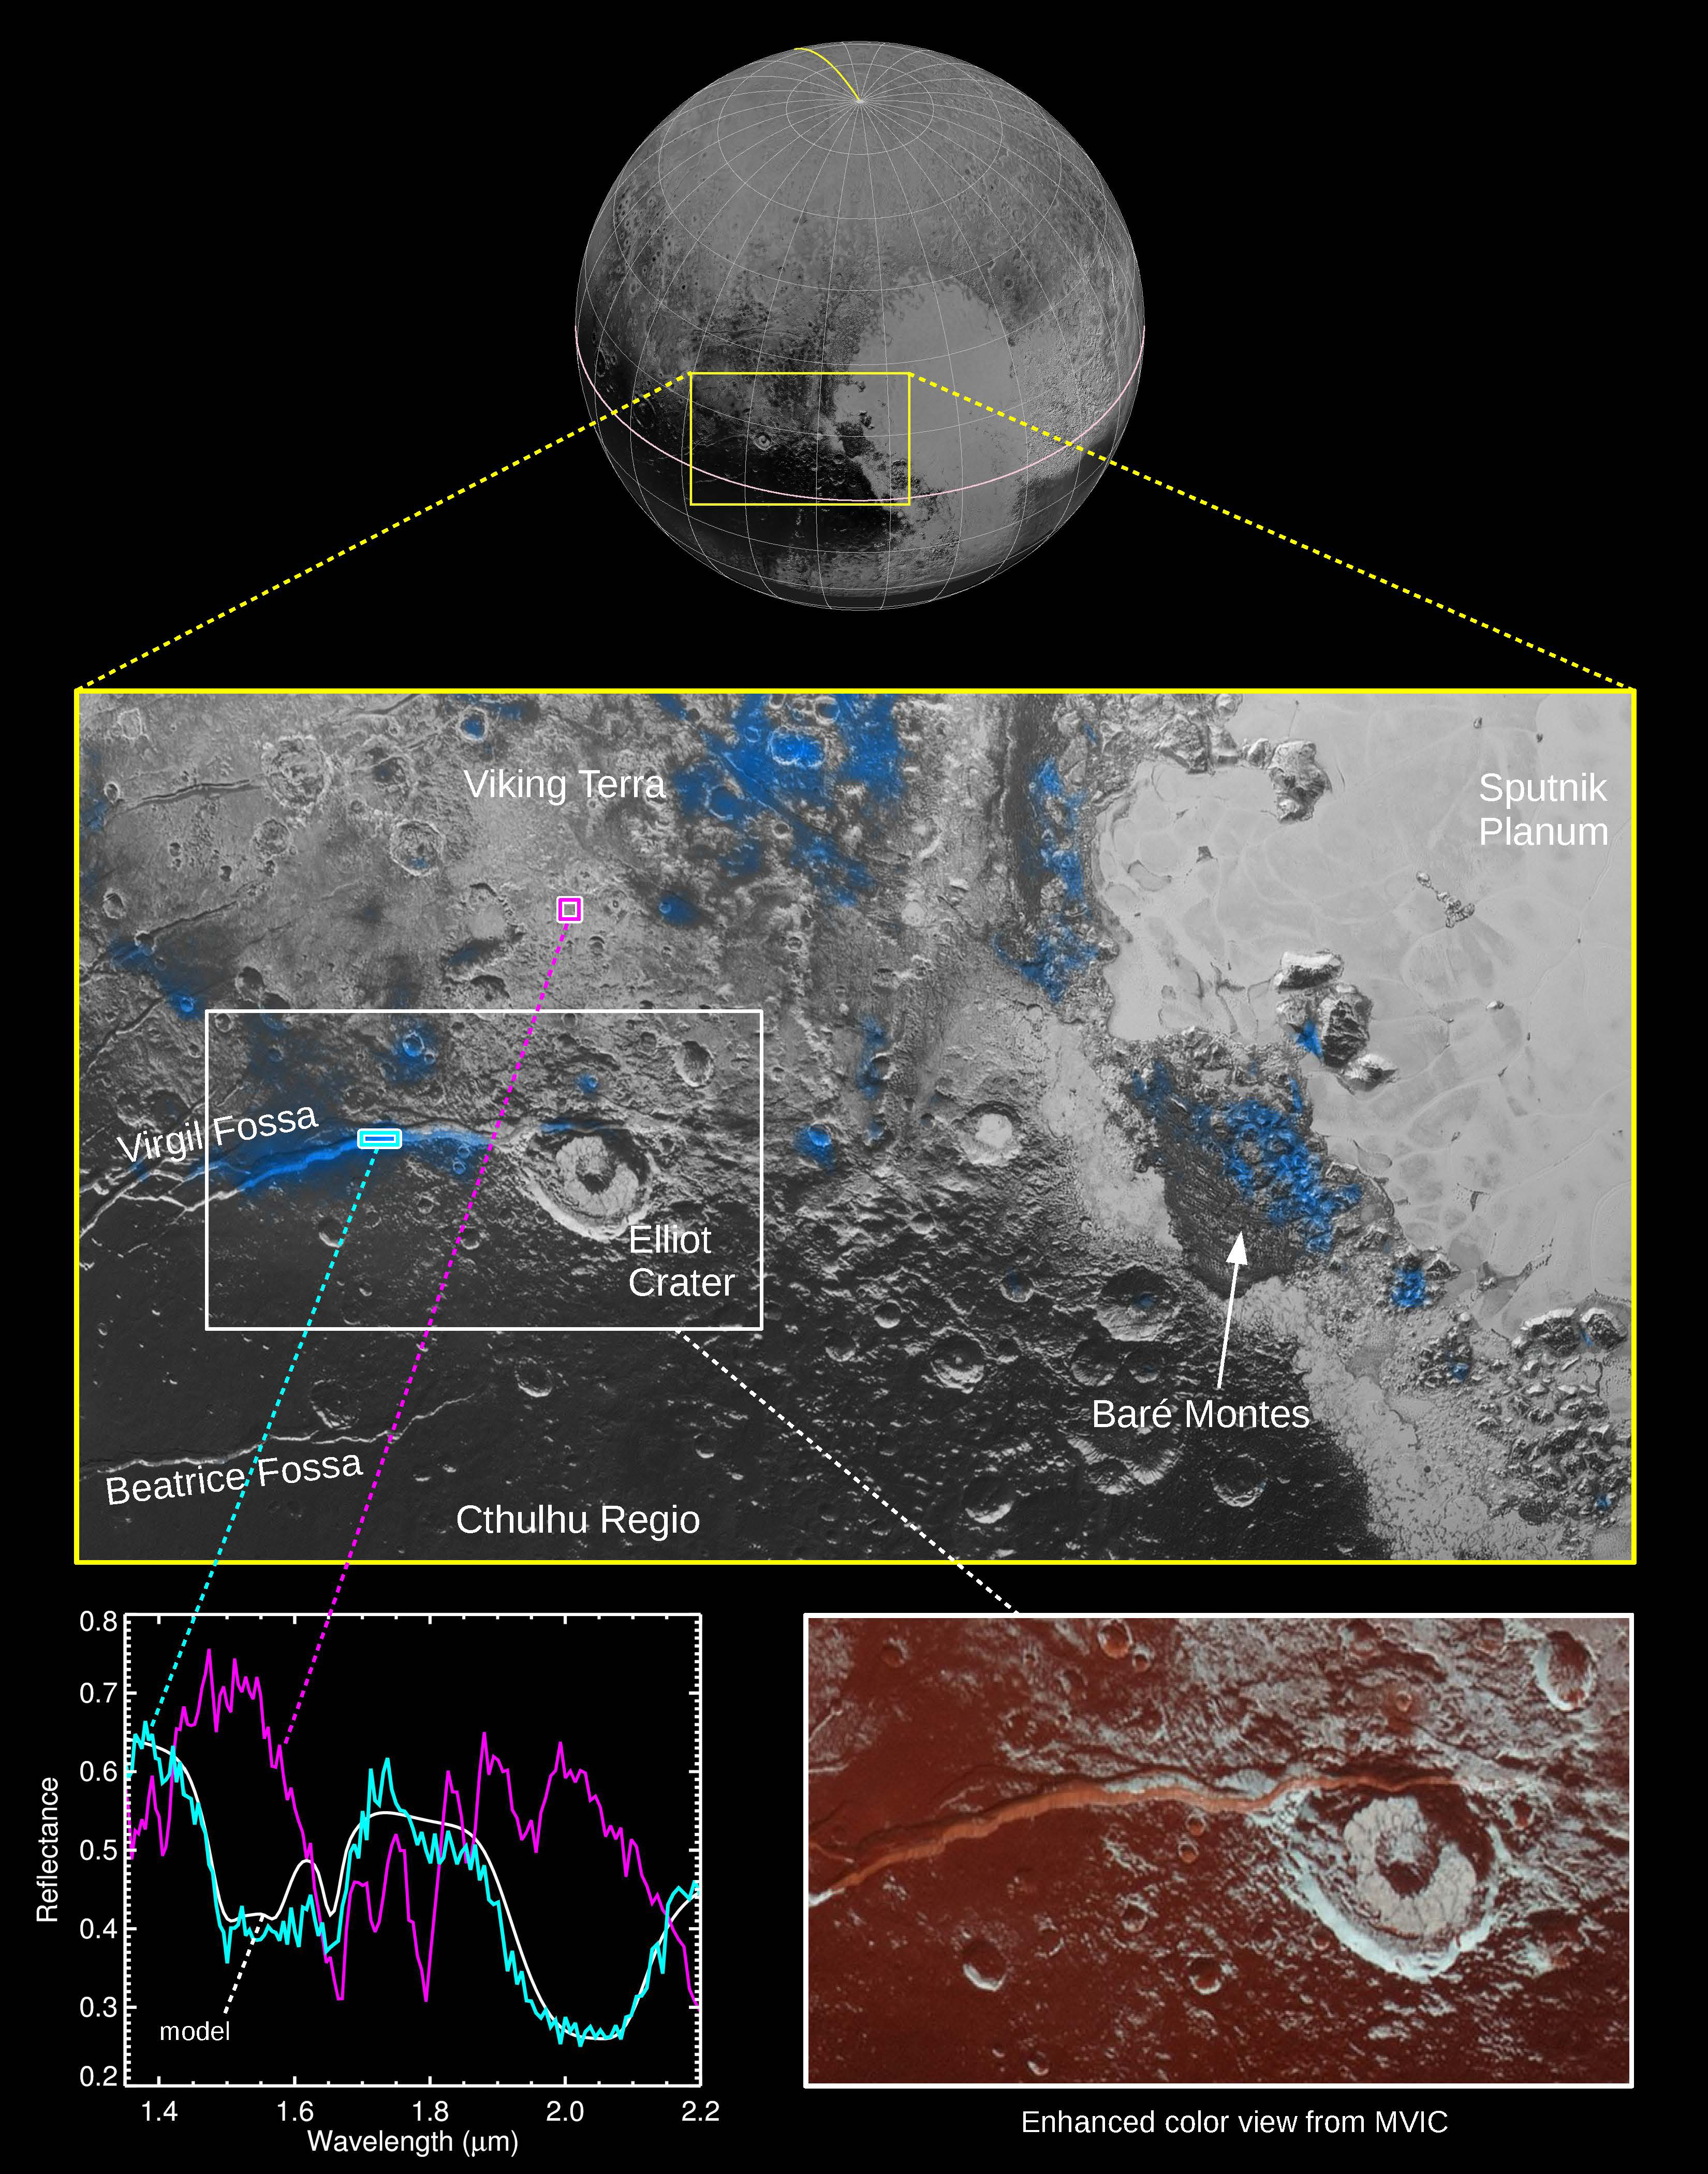

Water Ice on Pluto

The Ralph instrument on NASA’s New Horizons spacecraft detected water ice on Pluto’s surface, picking up on the ice’s near-infrared spectral characteristics. (See featured image from Oct. 8, 2015.)

The middle panel shows a region west of Pluto’s “heart” feature — which the mission team calls Tombaugh Regio — about 280 miles (450 kilometers) across. It combines visible imagery from Ralph’s Multispectral Visible Imaging Camera (MVIC) with infrared spectroscopy from the Linear Etalon Imaging Spectral Array (LEISA). Areas with the strongest water ice spectral signature are highlighted in blue. Major outcrops of water ice occur in regions informally called Viking Terra, along Virgil Fossa west of Elliot crater, and in Baré Montes. Numerous smaller outcrops are associated with impact craters and valleys between mountains.

In the lower left panel, LEISA spectra are shown for two regions indicated by cyan and magenta boxes. The white curve is a water ice model spectrum, showing similar features to the cyan spectrum. The magenta spectrum is dominated by methane ice absorptions. The lower right panel shows an MVIC enhanced color view of the region in the white box, with MVIC’s blue, red and near-infrared filters displayed in blue, green and red channels, respectively. The regions showing the strongest water ice signature are associated with terrains that are actually a lighter shade of red.

The Johns Hopkins University Applied Physics Laboratory in Laurel, Maryland, designed, built, and operates the New Horizons spacecraft, and manages the mission for NASA’s Science Mission Directorate. The Southwest Research Institute, based in San Antonio, leads the science team, payload operations and encounter science planning. New Horizons is part of the New Frontiers Program managed by NASA’s Marshall Space Flight Center in Huntsville, Alabama.

Credit: NASA/Johns Hopkins University Applied Physics Laboratory/Southwest Research Institute